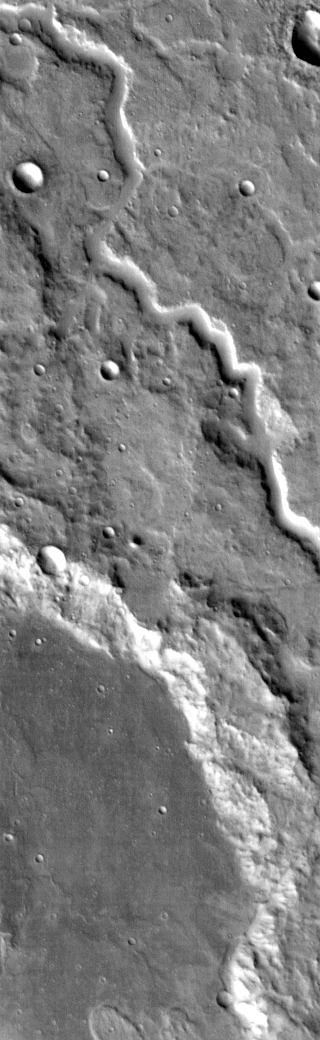

Channel

This in an IR image of an unnamed channel in northwestern Terra Cimmeria.

Image information: IR instrument. Latitude -2.4N, Longitude 116.3E. 99 meter/pixel resolution.

Please see the THEMIS Data Citation Note for details on crediting THEMIS images.

Note: this THEMIS visual image has not been radiometrically nor geometrically calibrated for this preliminary release. An empirical correction has been performed to remove instrumental effects. A linear shift has been applied in the cross-track and down-track direction to approximate spacecraft and planetary motion. Fully calibrated and geometrically projected images will be released through the Planetary Data System in accordance with Project policies at a later time.

NASA’s Jet Propulsion Laboratory manages the 2001 Mars Odyssey mission for NASA’s Office of Space Science, Washington, D.C. The Thermal Emission Imaging System (THEMIS) was developed by Arizona State University, Tempe, in collaboration with Raytheon Santa Barbara Remote Sensing. The THEMIS investigation is led by Dr. Philip Christensen at Arizona State University. Lockheed Martin Astronautics, Denver, is the prime contractor for the Odyssey project, and developed and built the orbiter. Mission operations are conducted jointly from Lockheed Martin and from JPL, a division of the California Institute of Technology in Pasadena.

Credit: NASA/JPL/ASU